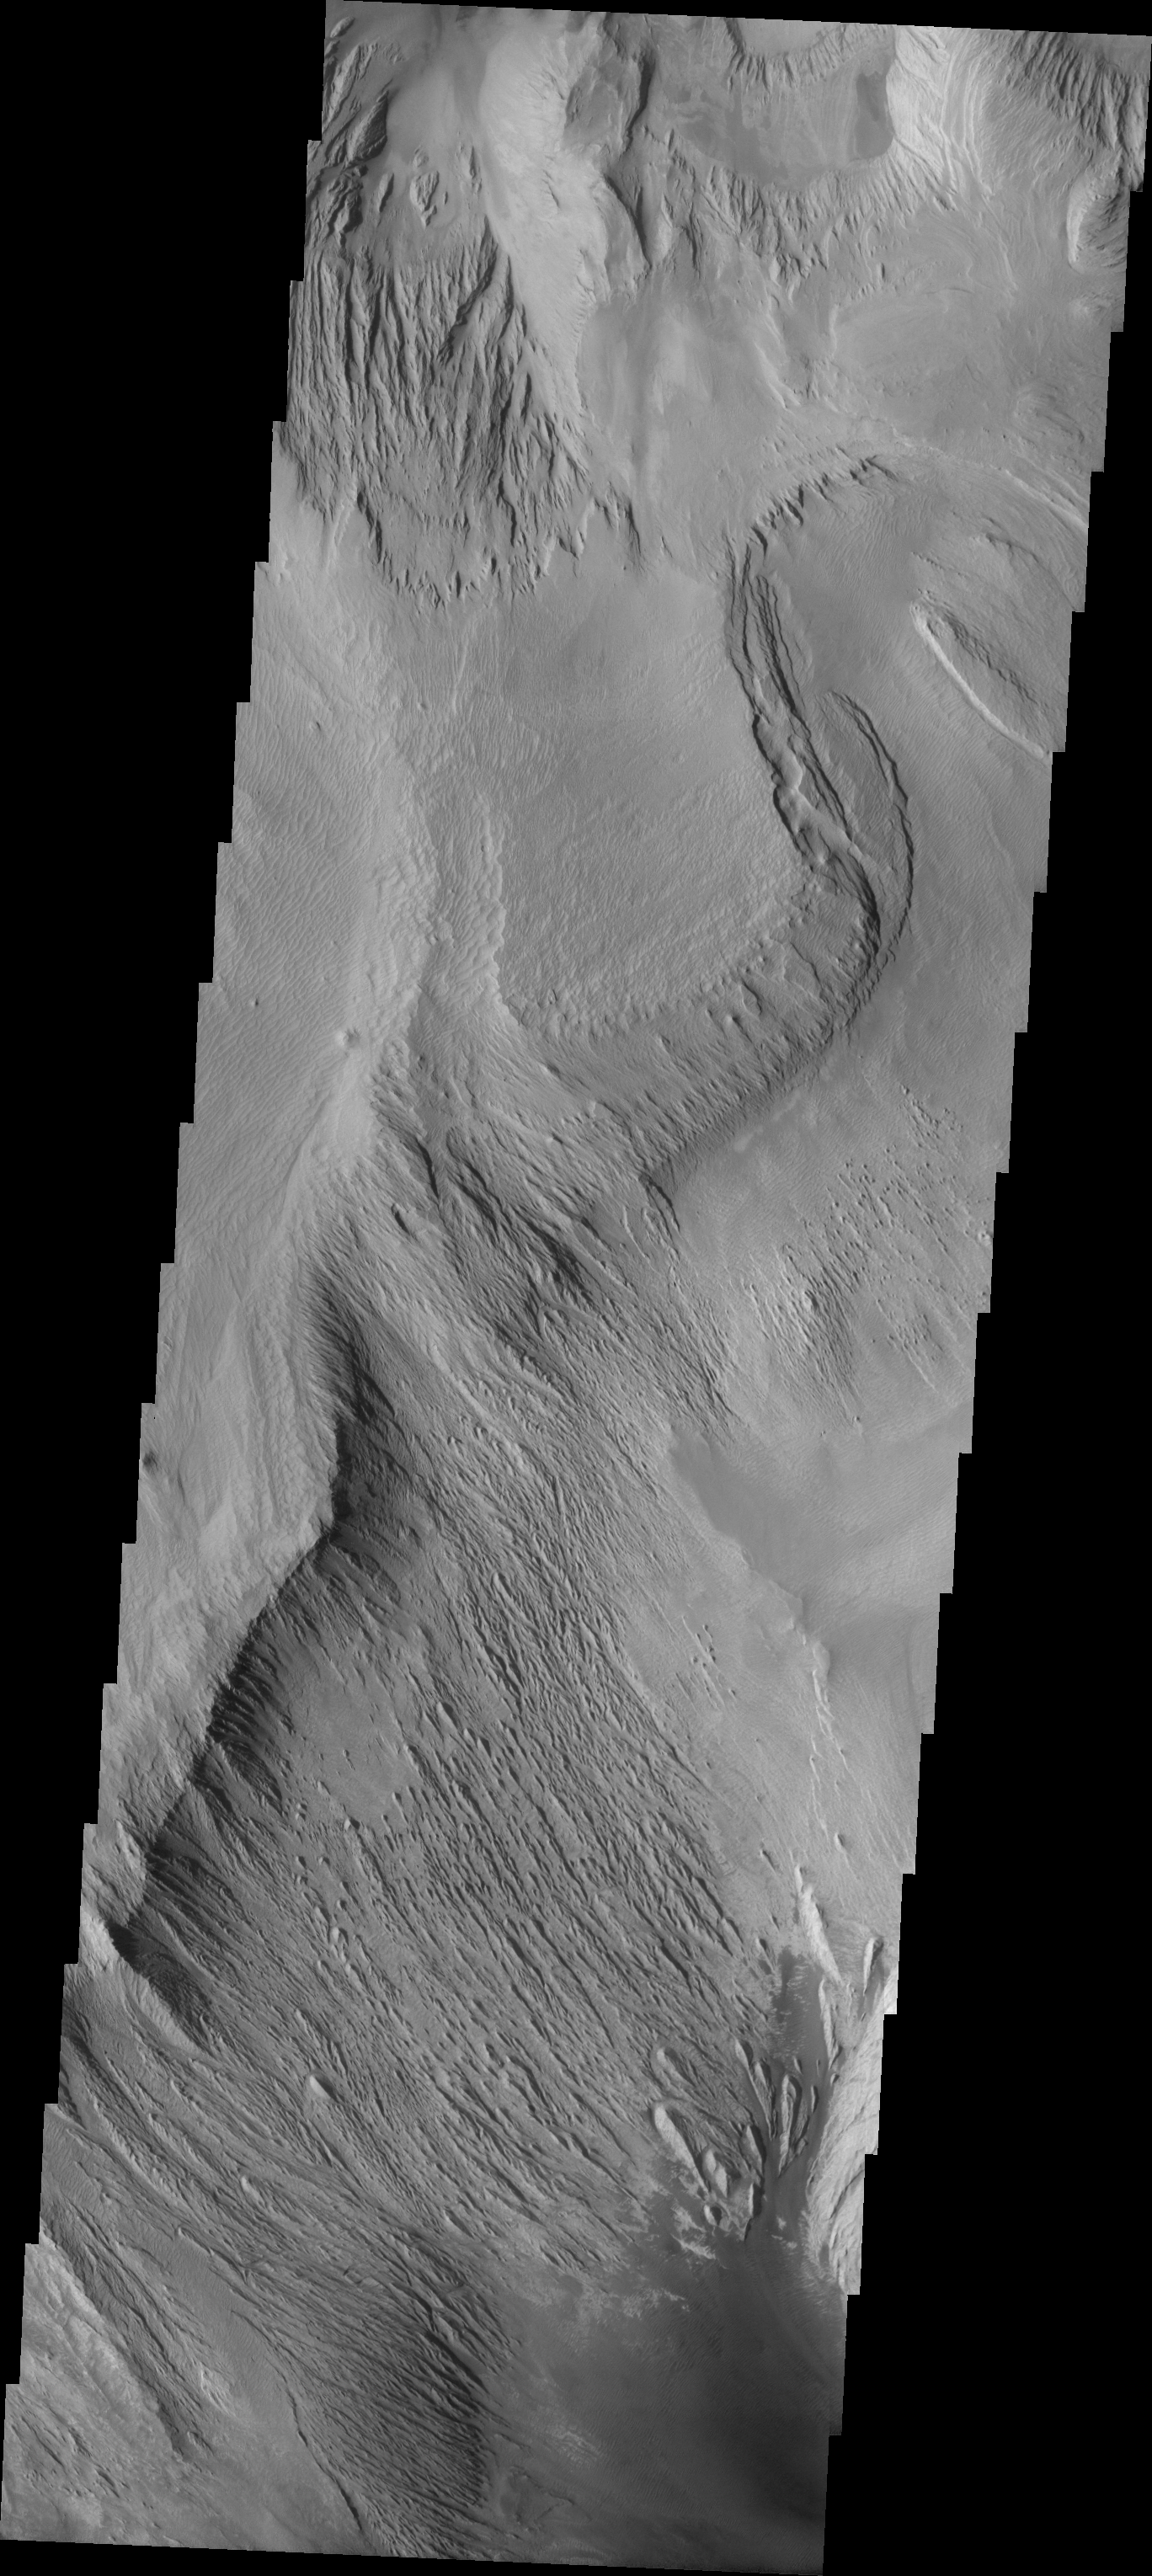

Ophir Chasma Dunes

The Odyssey spacecraft has taken some great pictures of Valles Marineris, the largest canyon in the solar system. If this canyon were on Earth, it would stretch from New York to Los Angeles. For the next several weeks, the Image of the Day will tour some of the canyons that make up this vast system. We will start with Ius Chasma in the west, and end with Coprates Chasma to the east. For more information on Vallis Marineris, please see http://mars.jpl.nasa.gov/mep/science/vm.html.

On this image of Ophir Chasma, layered rock formations and wind etched rocks are present. The southern part of the image contains a dune field.

Image information: VIS instrument. Latitude -4.1, Longitude 286.5 East (73.5 West). 19 meter/pixel resolution.

Note: this THEMIS visual image has not been radiometrically nor geometrically calibrated for this preliminary release. An empirical correction has been performed to remove instrumental effects. A linear shift has been applied in the cross-track and down-track direction to approximate spacecraft and planetary motion. Fully calibrated and geometrically projected images will be released through the Planetary Data System in accordance with Project policies at a later time.

NASA’s Jet Propulsion Laboratory manages the 2001 Mars Odyssey mission for NASA’s Office of Space Science, Washington, D.C. The Thermal Emission Imaging System (THEMIS) was developed by Arizona State University, Tempe, in collaboration with Raytheon Santa Barbara Remote Sensing. The THEMIS investigation is led by Dr. Philip Christensen at Arizona State University. Lockheed Martin Astronautics, Denver, is the prime contractor for the Odyssey project, and developed and built the orbiter. Mission operations are conducted jointly from Lockheed Martin and from JPL, a division of the California Institute of Technology in Pasadena.

Credit: NASA/JPL/Arizona State University